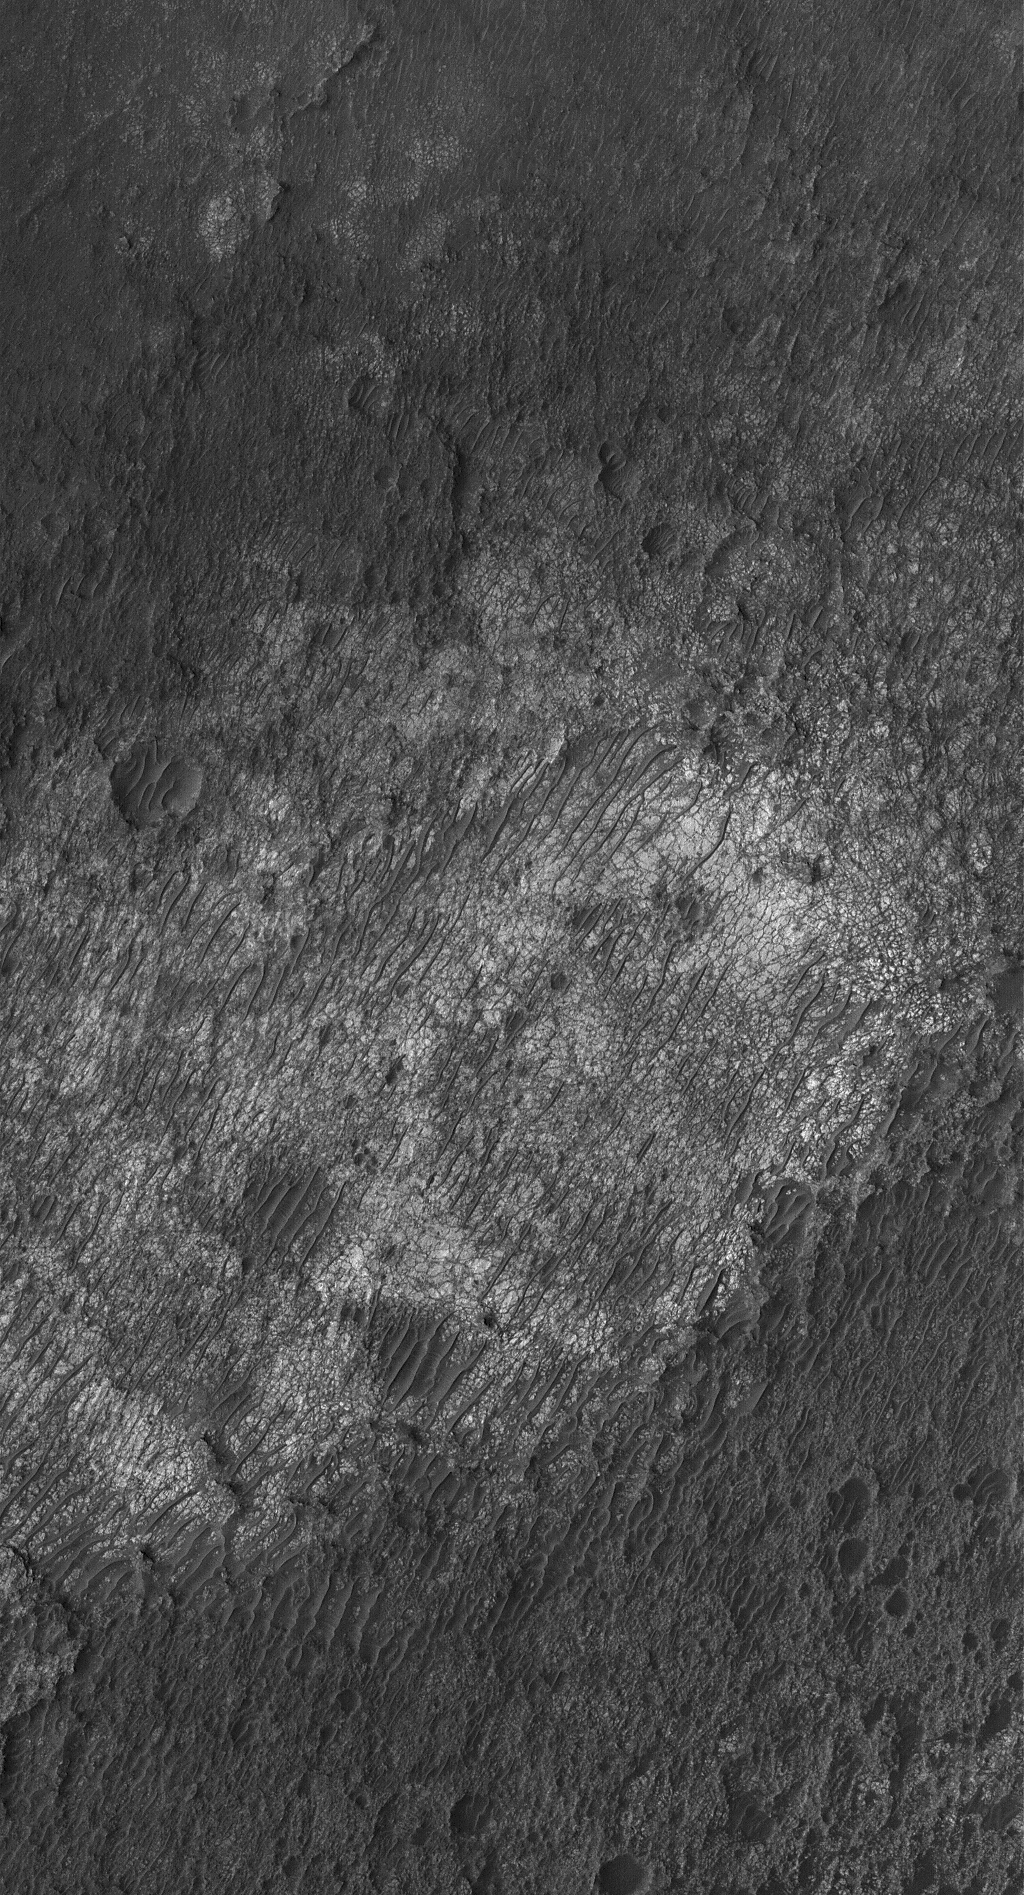

Light-toned Rock

1 January 2006
This Mars Global Surveyor (MGS) Mars Orbiter Camera (MOC) image shows a scene reminiscent of some of the Mars Exploration Rover (MER-B), Opportunity, images of terrain in the vicinity of Erebus Crater — a substrate of light-toned rock, broken into polygonal forms, overlain by large, dark-toned, ripple-like drifts. However, this scene is many hundreds of kilometers away from Meridiani Planum — it lies on the floor of an old impact crater near the northwest rim of the giant Hellas Basin.

Location near: 21.0°S, 312.0°W
Image width: ~3 km (~1.9 mi)
Illumination from: upper left
Season: Southern Summer

Credit: NASA/JPL/Malin Space Science Systems